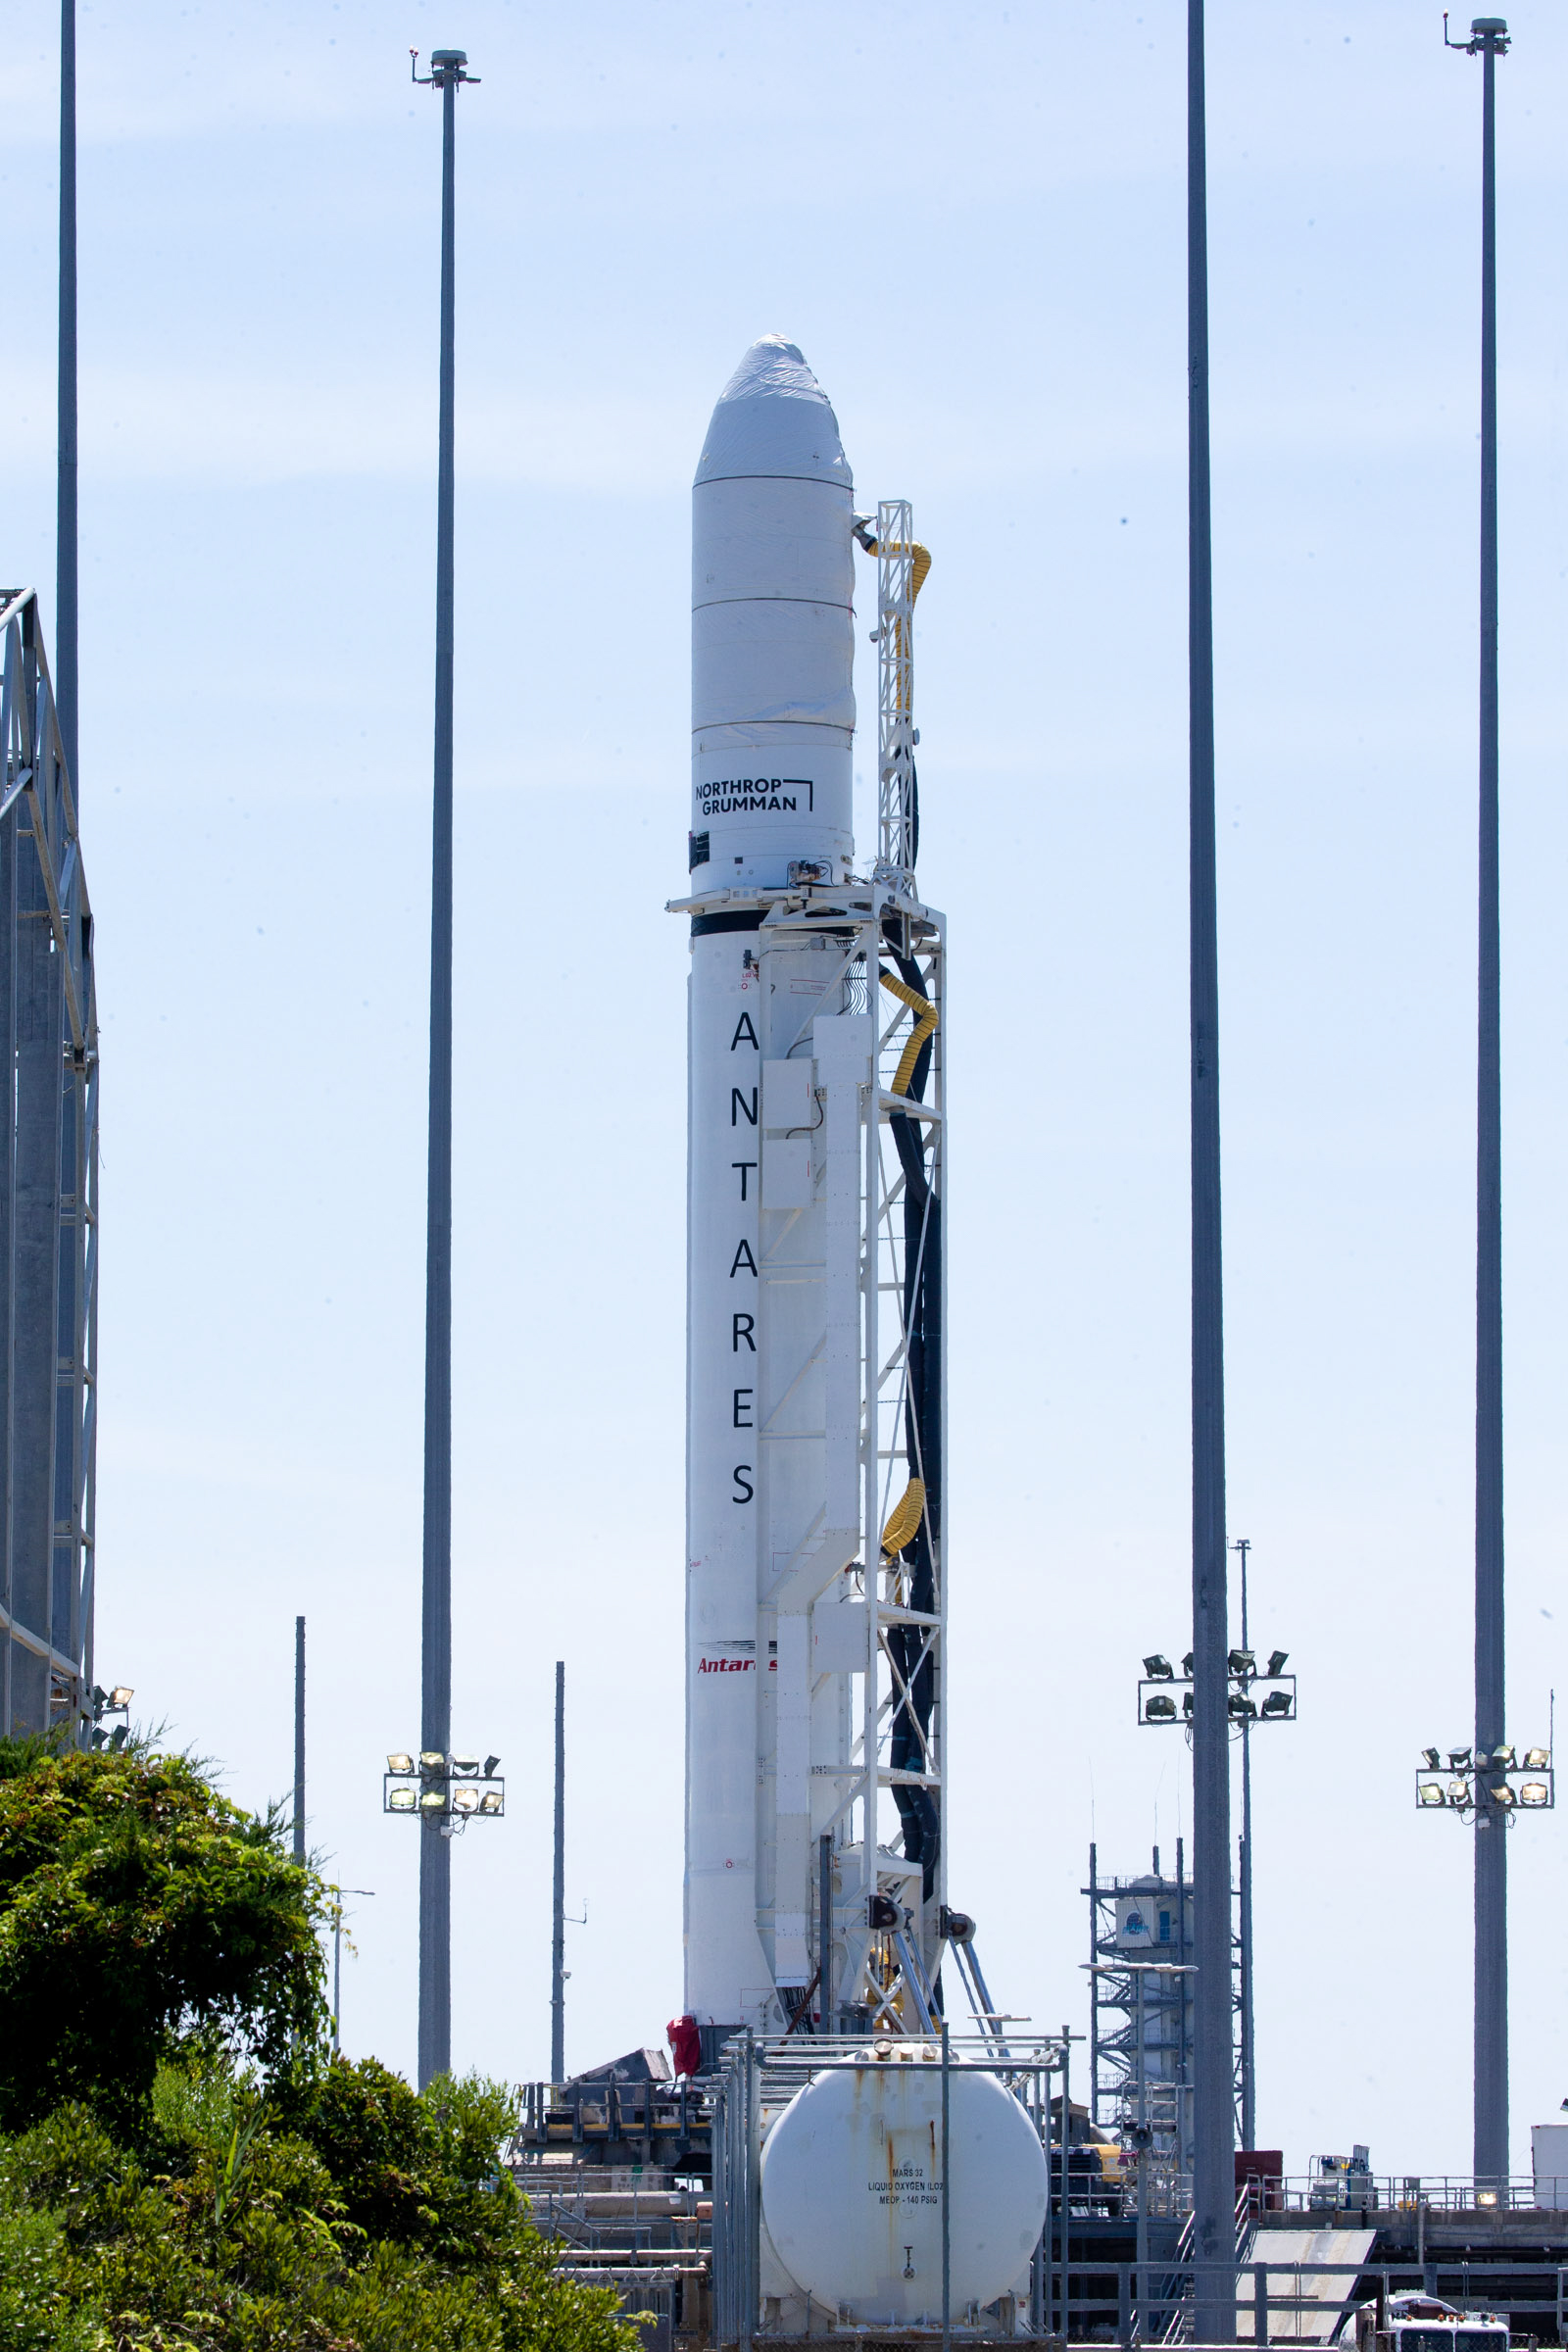

A Northrop Grumman Antares rocket carrying a Cygnus resupply spacecraft is raised into a vertical position on the Mid-Atlantic Regional Spaceport’s Pad-0A, Friday, Aug. 6, 2021, at NASA's Wallops Flight Facility in Virginia. Northrop Grumman’s 16th contracted cargo resupply mission with NASA to the International Space Station will deliver about 8,200 pounds of science and research, crew supplies and vehicle hardware to the orbital laboratory and its crew. Northrop Grumman named the NG CRS-16 Cygnus spacecraft after NASA astronaut Ellison Onizuka, in honor of his prominence as the first Asian American astronaut. Onizuka was hired in 1978 in the first class of diverse astronauts, and his first spaceflight was aboard space shuttle Discovery in January 1985 for STS-51-C. He lost his life aboard the space shuttle Challenger in 1986. The launch is scheduled for 5:56 p.m. EDT, Aug. 10, 2021.

Credit: NASA/Terry Zaperach